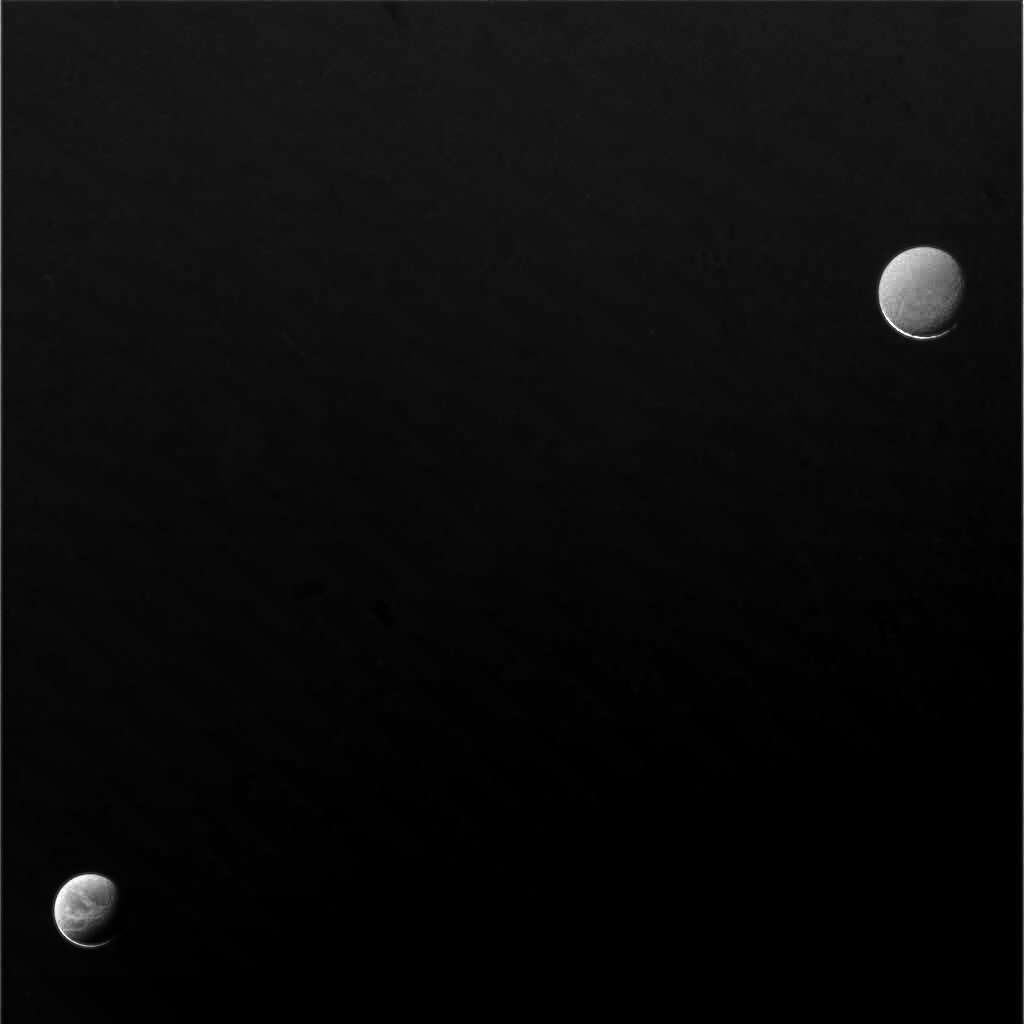

Glow of Night

Soft light from Saturn lifts the veil of night from the moons Dione (lower left) and Rhea (upper right).

A scant crescent on each satellite marks the limit of the Sun’s direct reach. The remaining light is reflected onto the moons by the Ringed Planet.

This view was acquired using an image compression scheme that results in minor artifacts being present — on Rhea in particular. Rhea (1,528 kilometers, or 949 miles across, and pictured above) is somewhat bland in appearance at this image scale, although Dione’s spectacular fractures stand out marvelously. Dione is 1,126 kilometers (700 miles) across.

North on both moons is rotated 45 degrees to the right.

The image was taken in visible light with the Cassini spacecraft narrow-angle camera on Aug. 11, 2006 at a distance of approximately 2.6 million kilometers (1.6 million miles) from Dione and 2.8 million kilometers (1.7 million miles) from Rhea. Image scale is 15 kilometers (10 miles) per pixel on Dione and 17 kilometers (11 miles) on Rhea.

The Cassini-Huygens mission is a cooperative project of NASA, the European Space Agency and the Italian Space Agency. The Jet Propulsion Laboratory, a division of the California Institute of Technology in Pasadena, manages the mission for NASA’s Science Mission Directorate, Washington, D.C. The Cassini orbiter and its two onboard cameras were designed, developed and assembled at JPL. The imaging operations center is based at the Space Science Institute in Boulder, Colo.

Credit: NASA/JPL/Space Science Institute